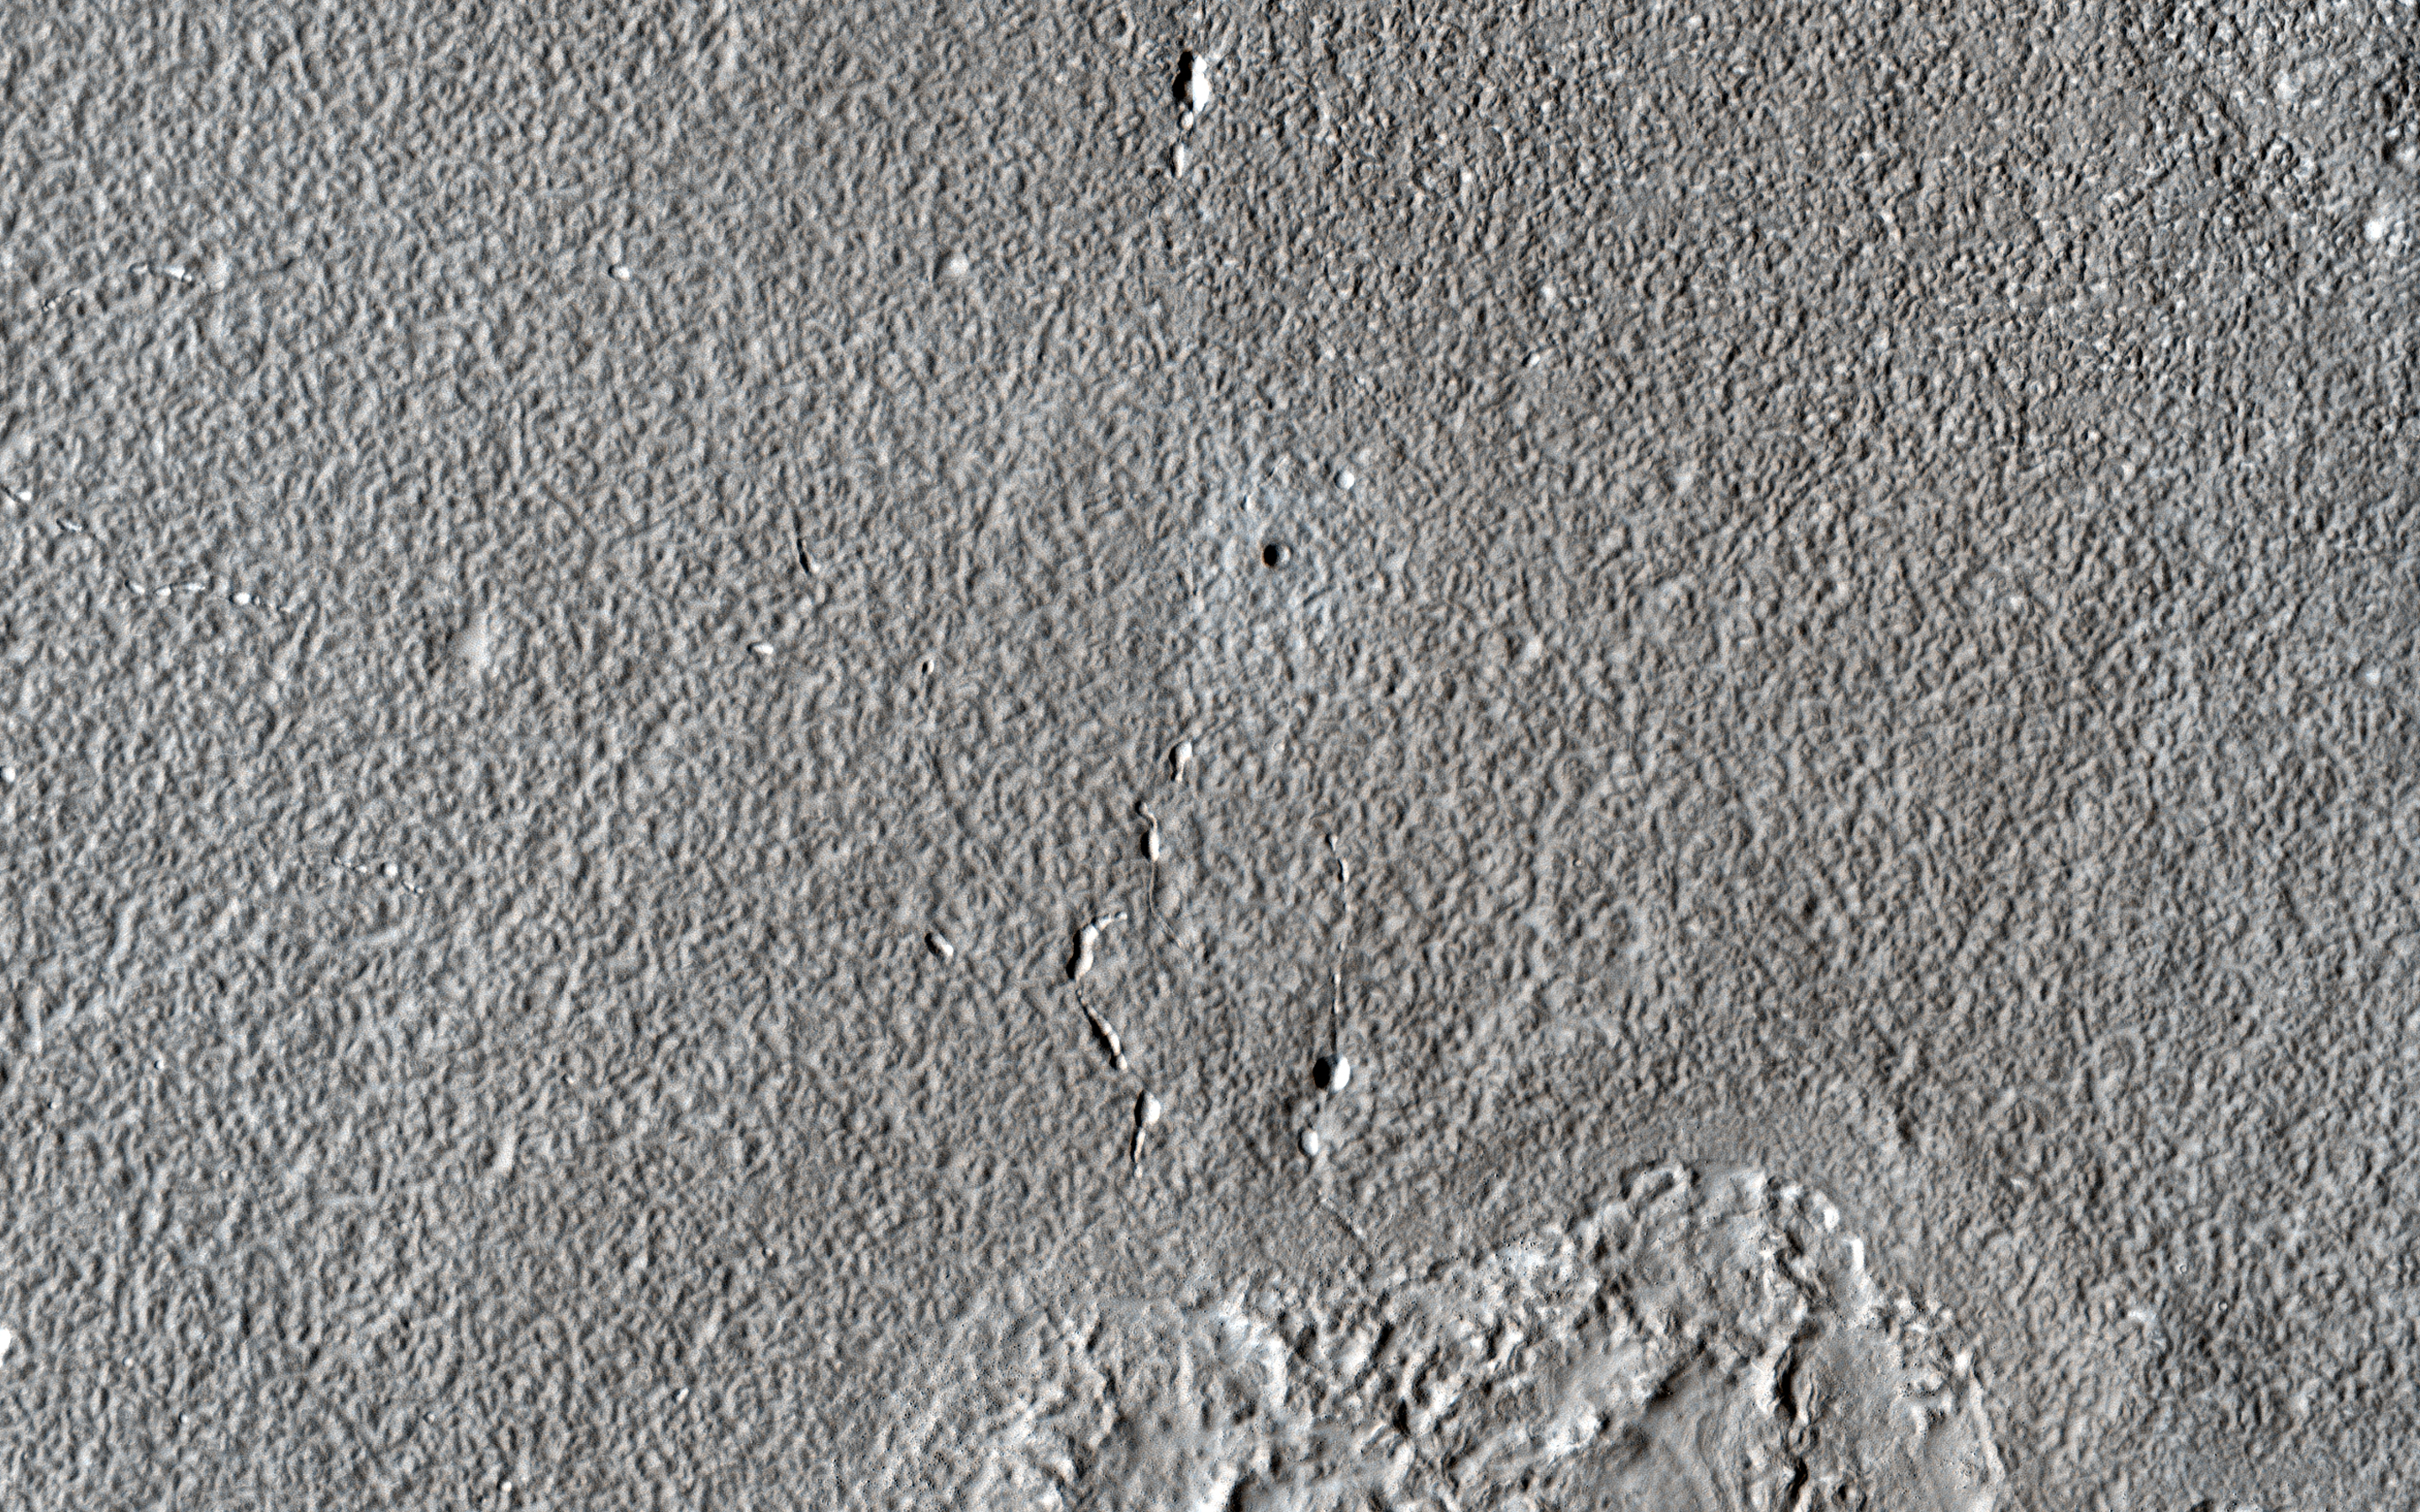

A New Impact Marking Fades Away

A HiRISE observation in 2010 covered a new impact crater that formed after December 2007 and before August 2010, based on Context Camera images. HiRISE has been re-imaging these sites to see how rapidly the dark ejecta and blast zone markings disappear as dust is deposited or redistributed.

An animation compares the two images and shows that the dark material has faded into the background, while the new 6.3-meter diameter crater persists.

The map is projected here at a scale of 25 centimeters (9.8 inches) per pixel. (The original image scale is 30.0 centimeters [11.8 inches] per pixel [with 1 x 1 binning]; objects on the order of 90 centimeters [35.4 inches] across are resolved.) North is up.

The University of Arizona, in Tucson, operates HiRISE, which was built by Ball Aerospace & Technologies Corp., in Boulder, Colorado. NASA’s Jet Propulsion Laboratory, a division of Caltech in Pasadena, California, manages the Mars Reconnaissance Orbiter Project for NASA’s Science Mission Directorate, Washington.

Credit: NASA/JPL-Caltech/University of Arizona